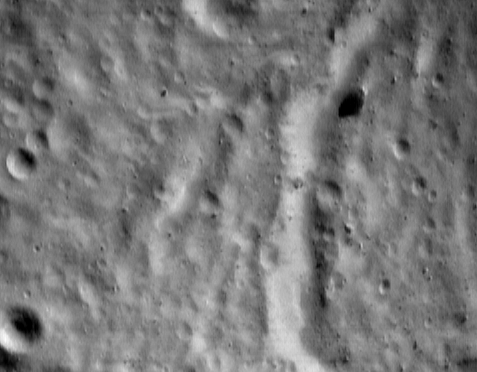

The Saddle Wall

One of the most interesting features on Eros is the “saddle,” an indentation in the asteroid’s peanut-like shape. The low density of impact craters inside the saddle indicates that geologic processes had modified the region relatively late in Eros’ history.

The NEAR Shoemaker spacecraft captured this image of the inside of the saddle on May 5, 2000, from an orbital altitude of 52 kilometers (32 miles). The whole scene is about 1.8 kilometers (1.1 miles) across, and the image shows features as small as 4 meters (13 feet) across. The bright feature running from the top to the bottom of the image is a steep, Sun-facing slope. In some places it appears to be an escarpment, while near the center of the image it appears as an inside wall of a 200-meter (656-foot) wide trough. The boulder in the upper right of the image is nearly 40 meters (131 feet) across.

Built and managed by The Johns Hopkins University Applied Physics Laboratory, Laurel, Maryland, NEAR was the first spacecraft launched in NASA’s Discovery Program of low-cost, small-scale planetary missions. See the NEAR web page at http://near.jhuapl.edu/ for more details.

Credit: NASA/JPL/JHUAPL